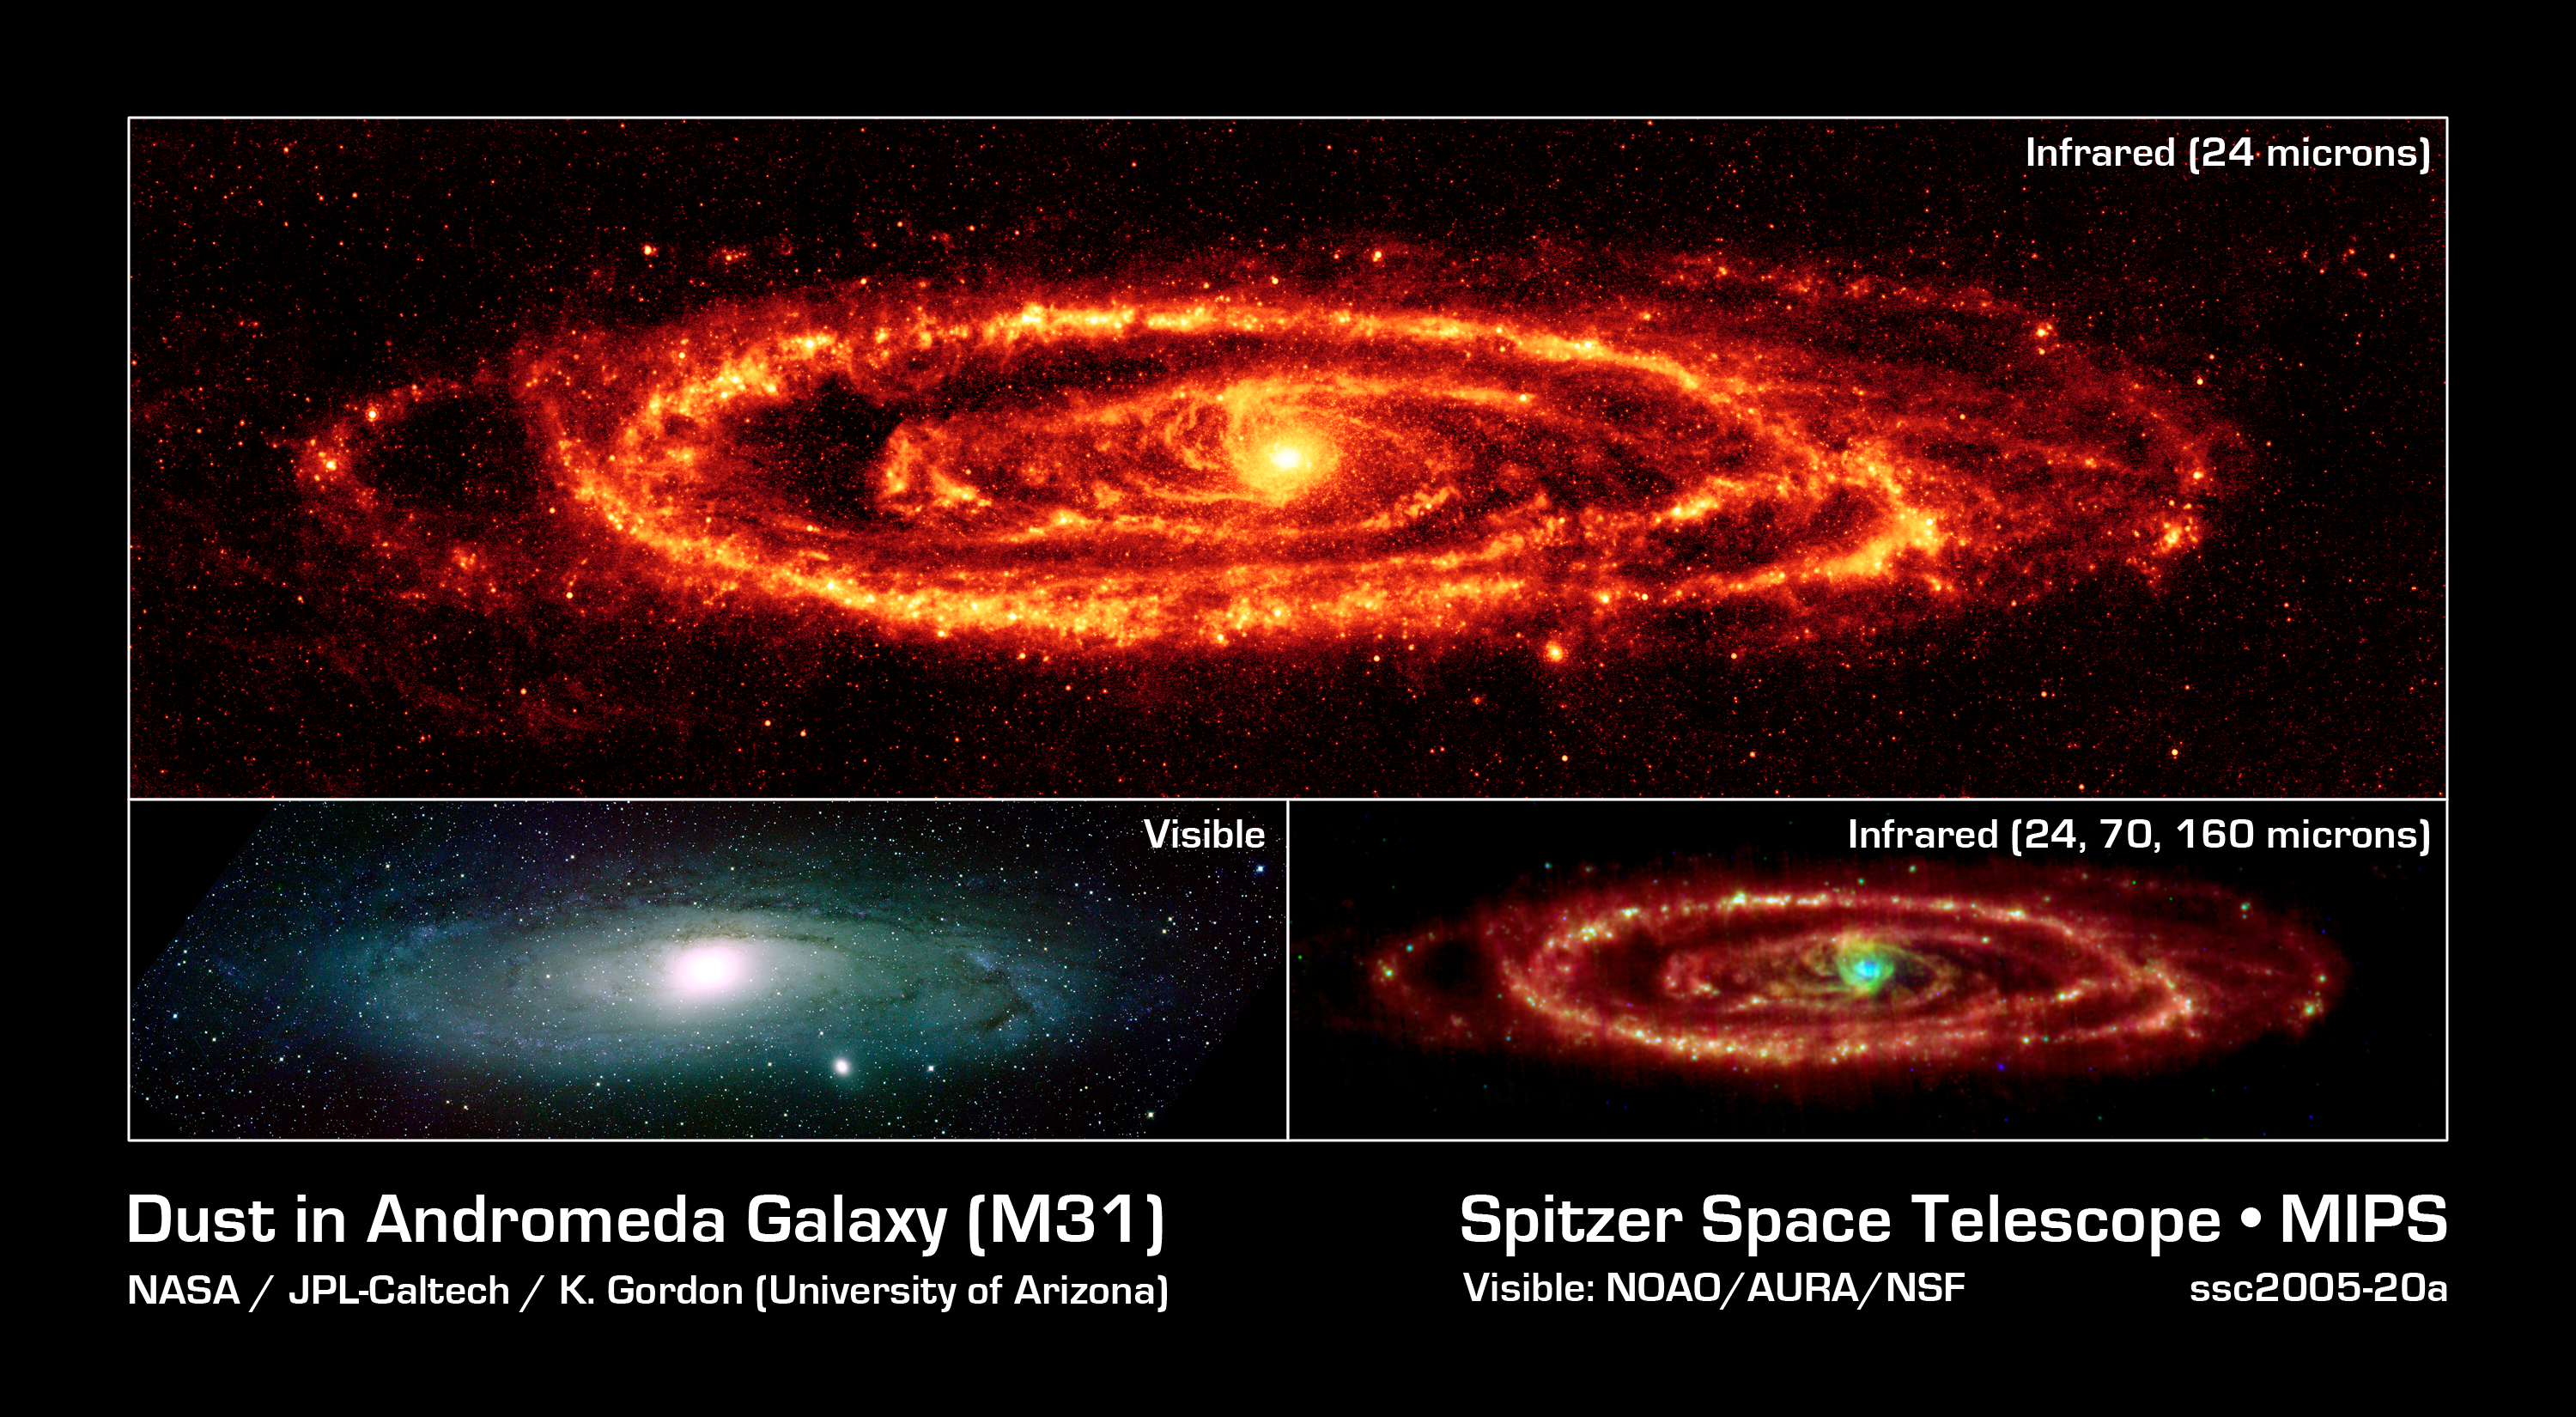

Three Faces of Andromeda

NASA's Spitzer Space Telescope has captured stunning infrared views of the famous Andromeda galaxy to reveal insights that were only hinted at in visible light.

Spitzer's 24-micron mosaic (top panel) is the sharpest image ever taken of the dust in another spiral galaxy. This is possible because Andromeda is a close neighbor to the Milky Way at a mere 2.5 million light-years away.

The Spitzer multiband imaging photometer's 24-micron detector recorded 11,000 separate snapshots to create this new comprehensive picture. Asymmetrical features are seen in the prominent ring of star formation. The ring appears to be split into two pieces, forming the hole to the lower right. These features may have been caused by interactions with satellite galaxies around Andromeda as they plunge through its disk.

Spitzer also reveals delicate tracings of spiral arms within this ring that reach into the very center of the galaxy. One sees a scattering of stars within Andromeda, but only select stars that are wrapped in envelopes of dust light up at infrared wavelengths.

This is a dramatic contrast to the traditional view at visible wavelengths (lower left panel), which shows the starlight instead of the dust. The center of the galaxy in this view is dominated by a large bulge that overwhelms the inner spirals seen in dust. The dust lanes are faintly visible in places, but only where they can be seen in silhouette against background stars.

The multi-wavelength view of Andromeda (lower right panel) combines images taken at 24 microns (blue), 70 microns (green), and 160 microns (red). Using all three bands from the multiband imaging photometer allows astronomers to measure the temperature of the dust by its color. The warmest dust is brightest at 24 microns while the coolest is most evident at 160 microns. The blue/white areas have the hottest dust, as seen in the bulge and in the star-forming areas along the arms. The cooler dust floating further out in the ring and arms are in the redder regions.

The data were taken on August 25, 2004, the one-year anniversary of the launch of the space telescope. The observations have been transformed into this remarkable gift from Spitzer -- the most detailed infrared image of the spectacular galaxy to date.

Credit: NASA/JPL-Caltech/K. Gordon (University of Arizona)